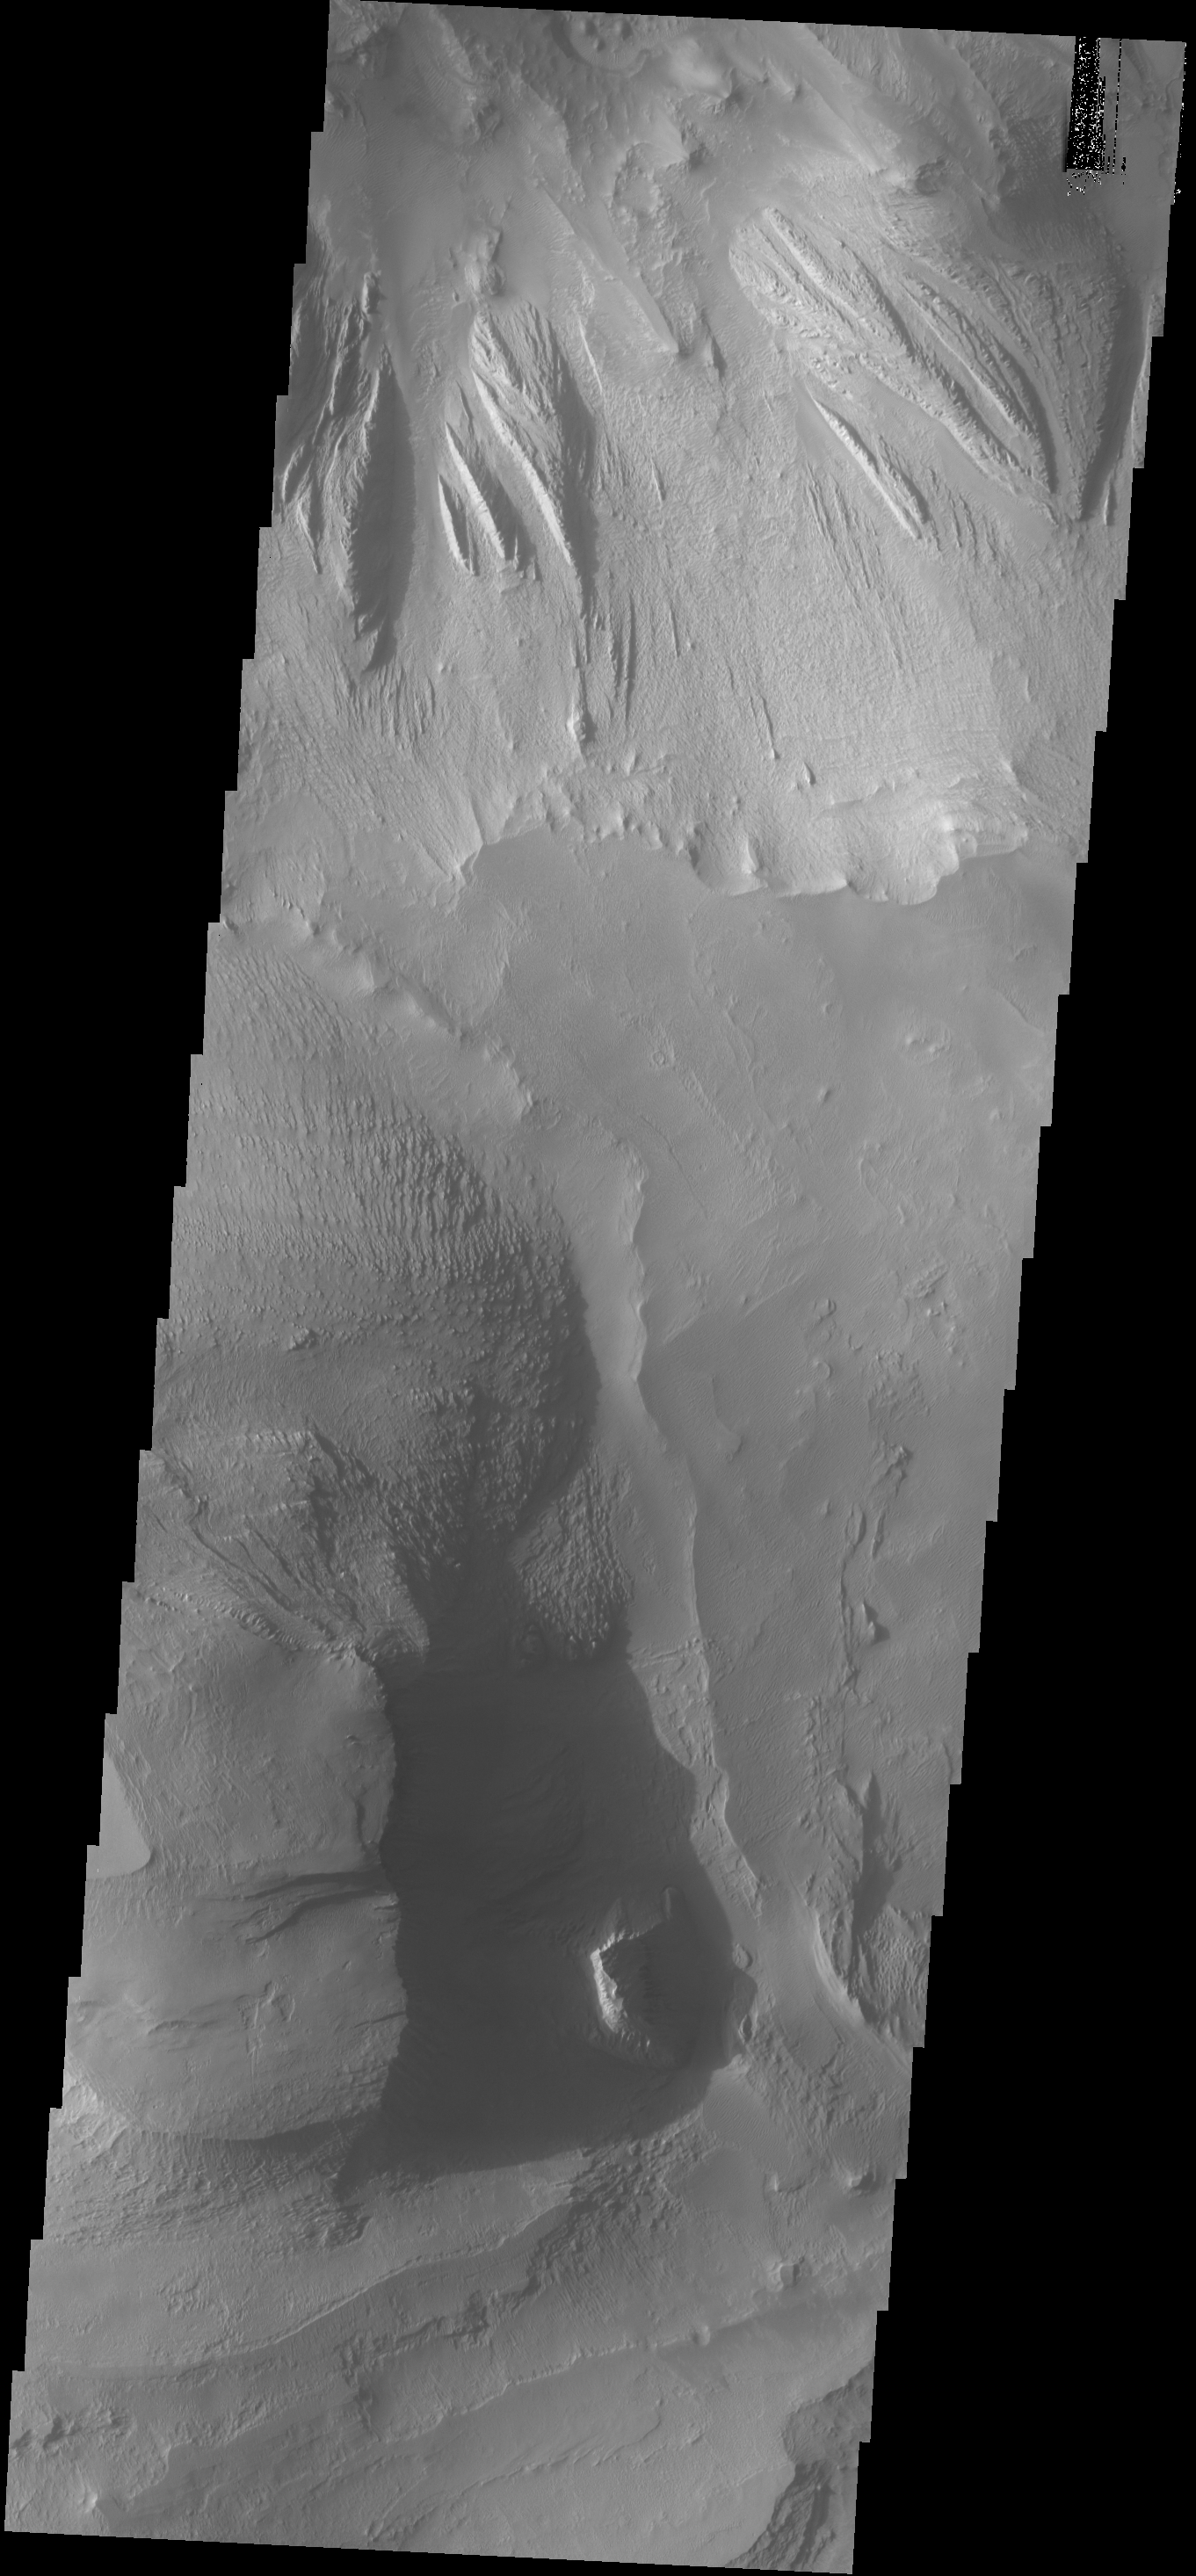

Shadows

Shadows cast by the high walls and high hills within Candor Chasma are visible in this image. The Odyssey spacecraft and THEMIS camera are passing over the surface of Mars at a local time near 5 in the afternoon. The sun is close to the western horizon and shadows are being created by tall topographic features.

Credit: NASA/JPL-Caltech/ASU